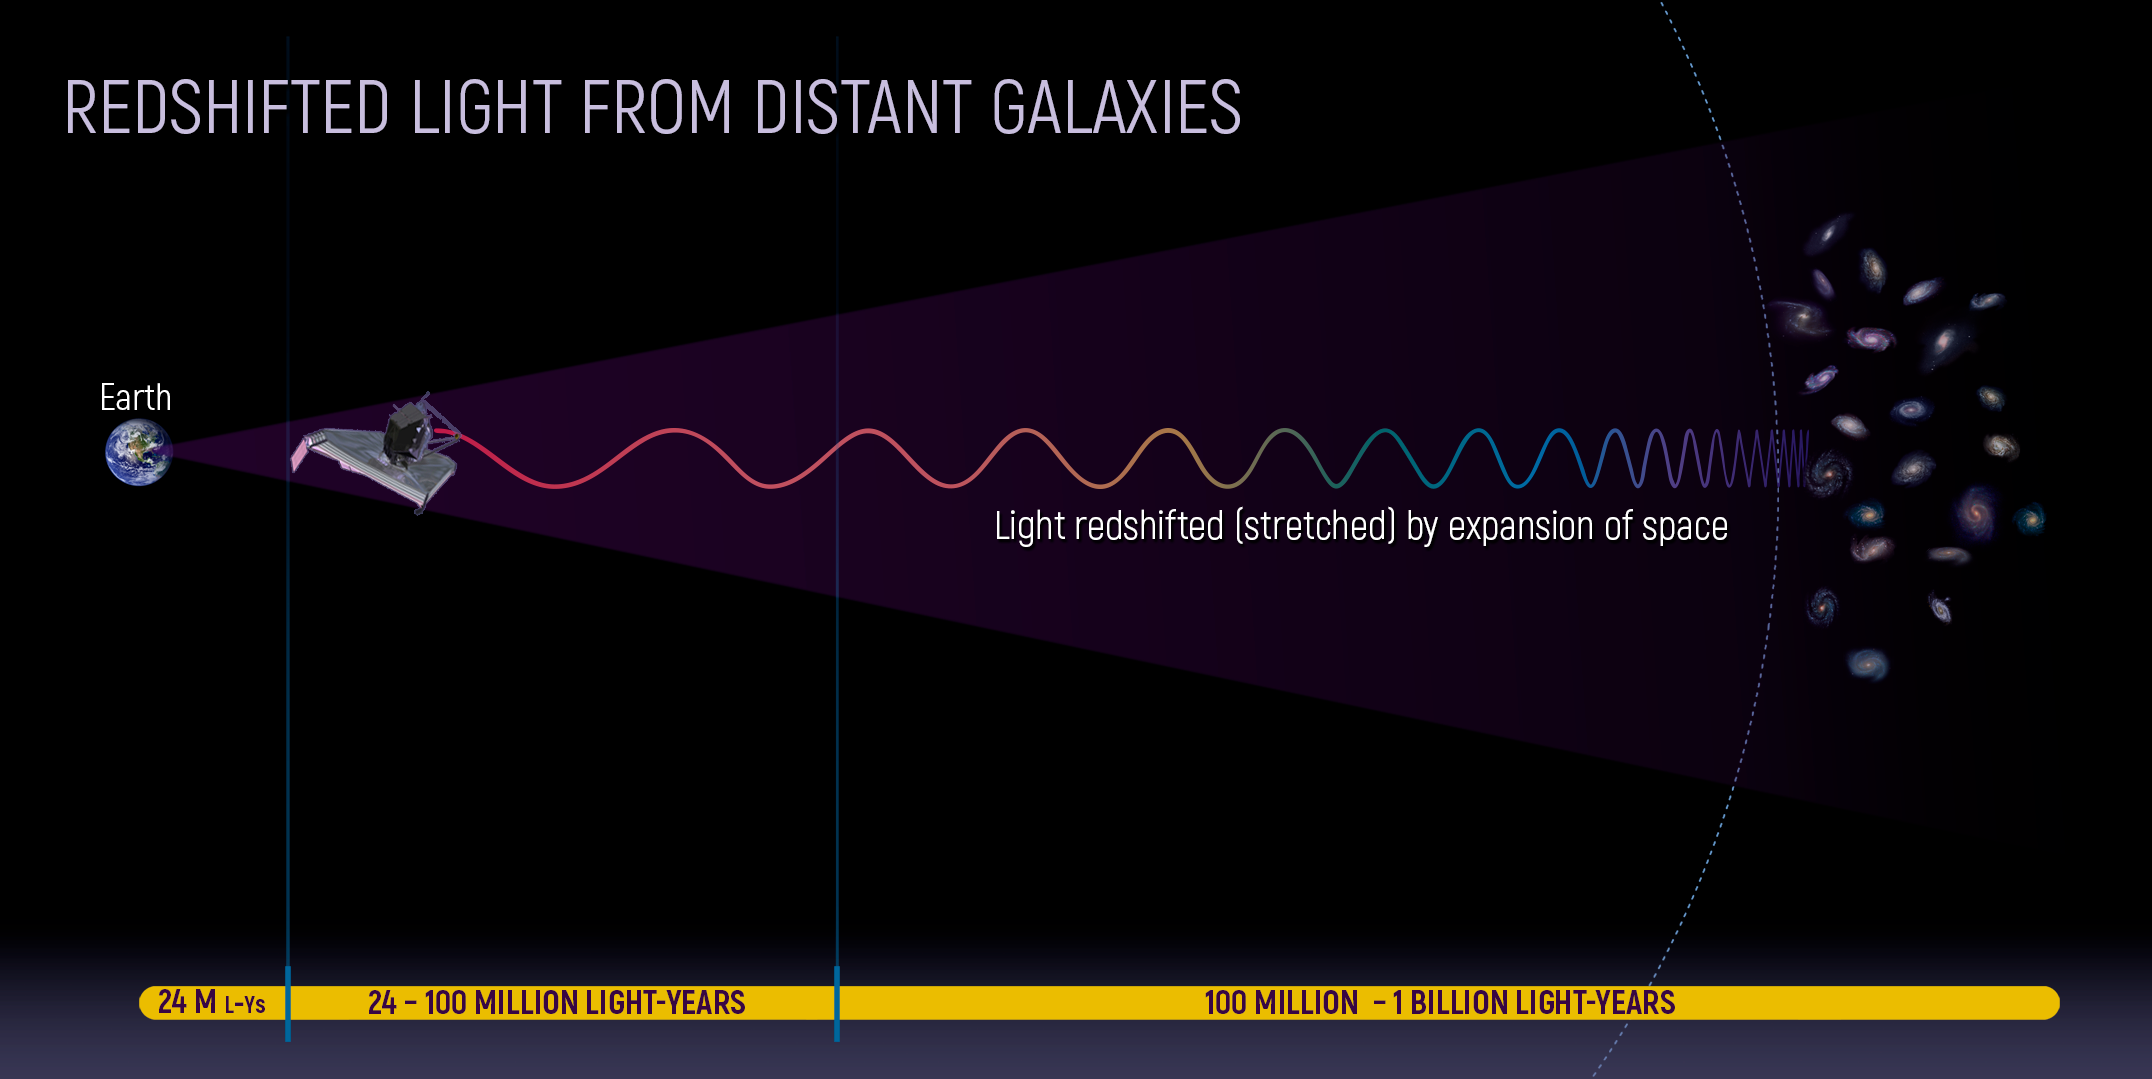

Redshifted Light from Distant Galaxies

The expanding universe stretches light into the infrared.

Credit: Image: NASA, ESA, CSA, Ann Feild (STScI)